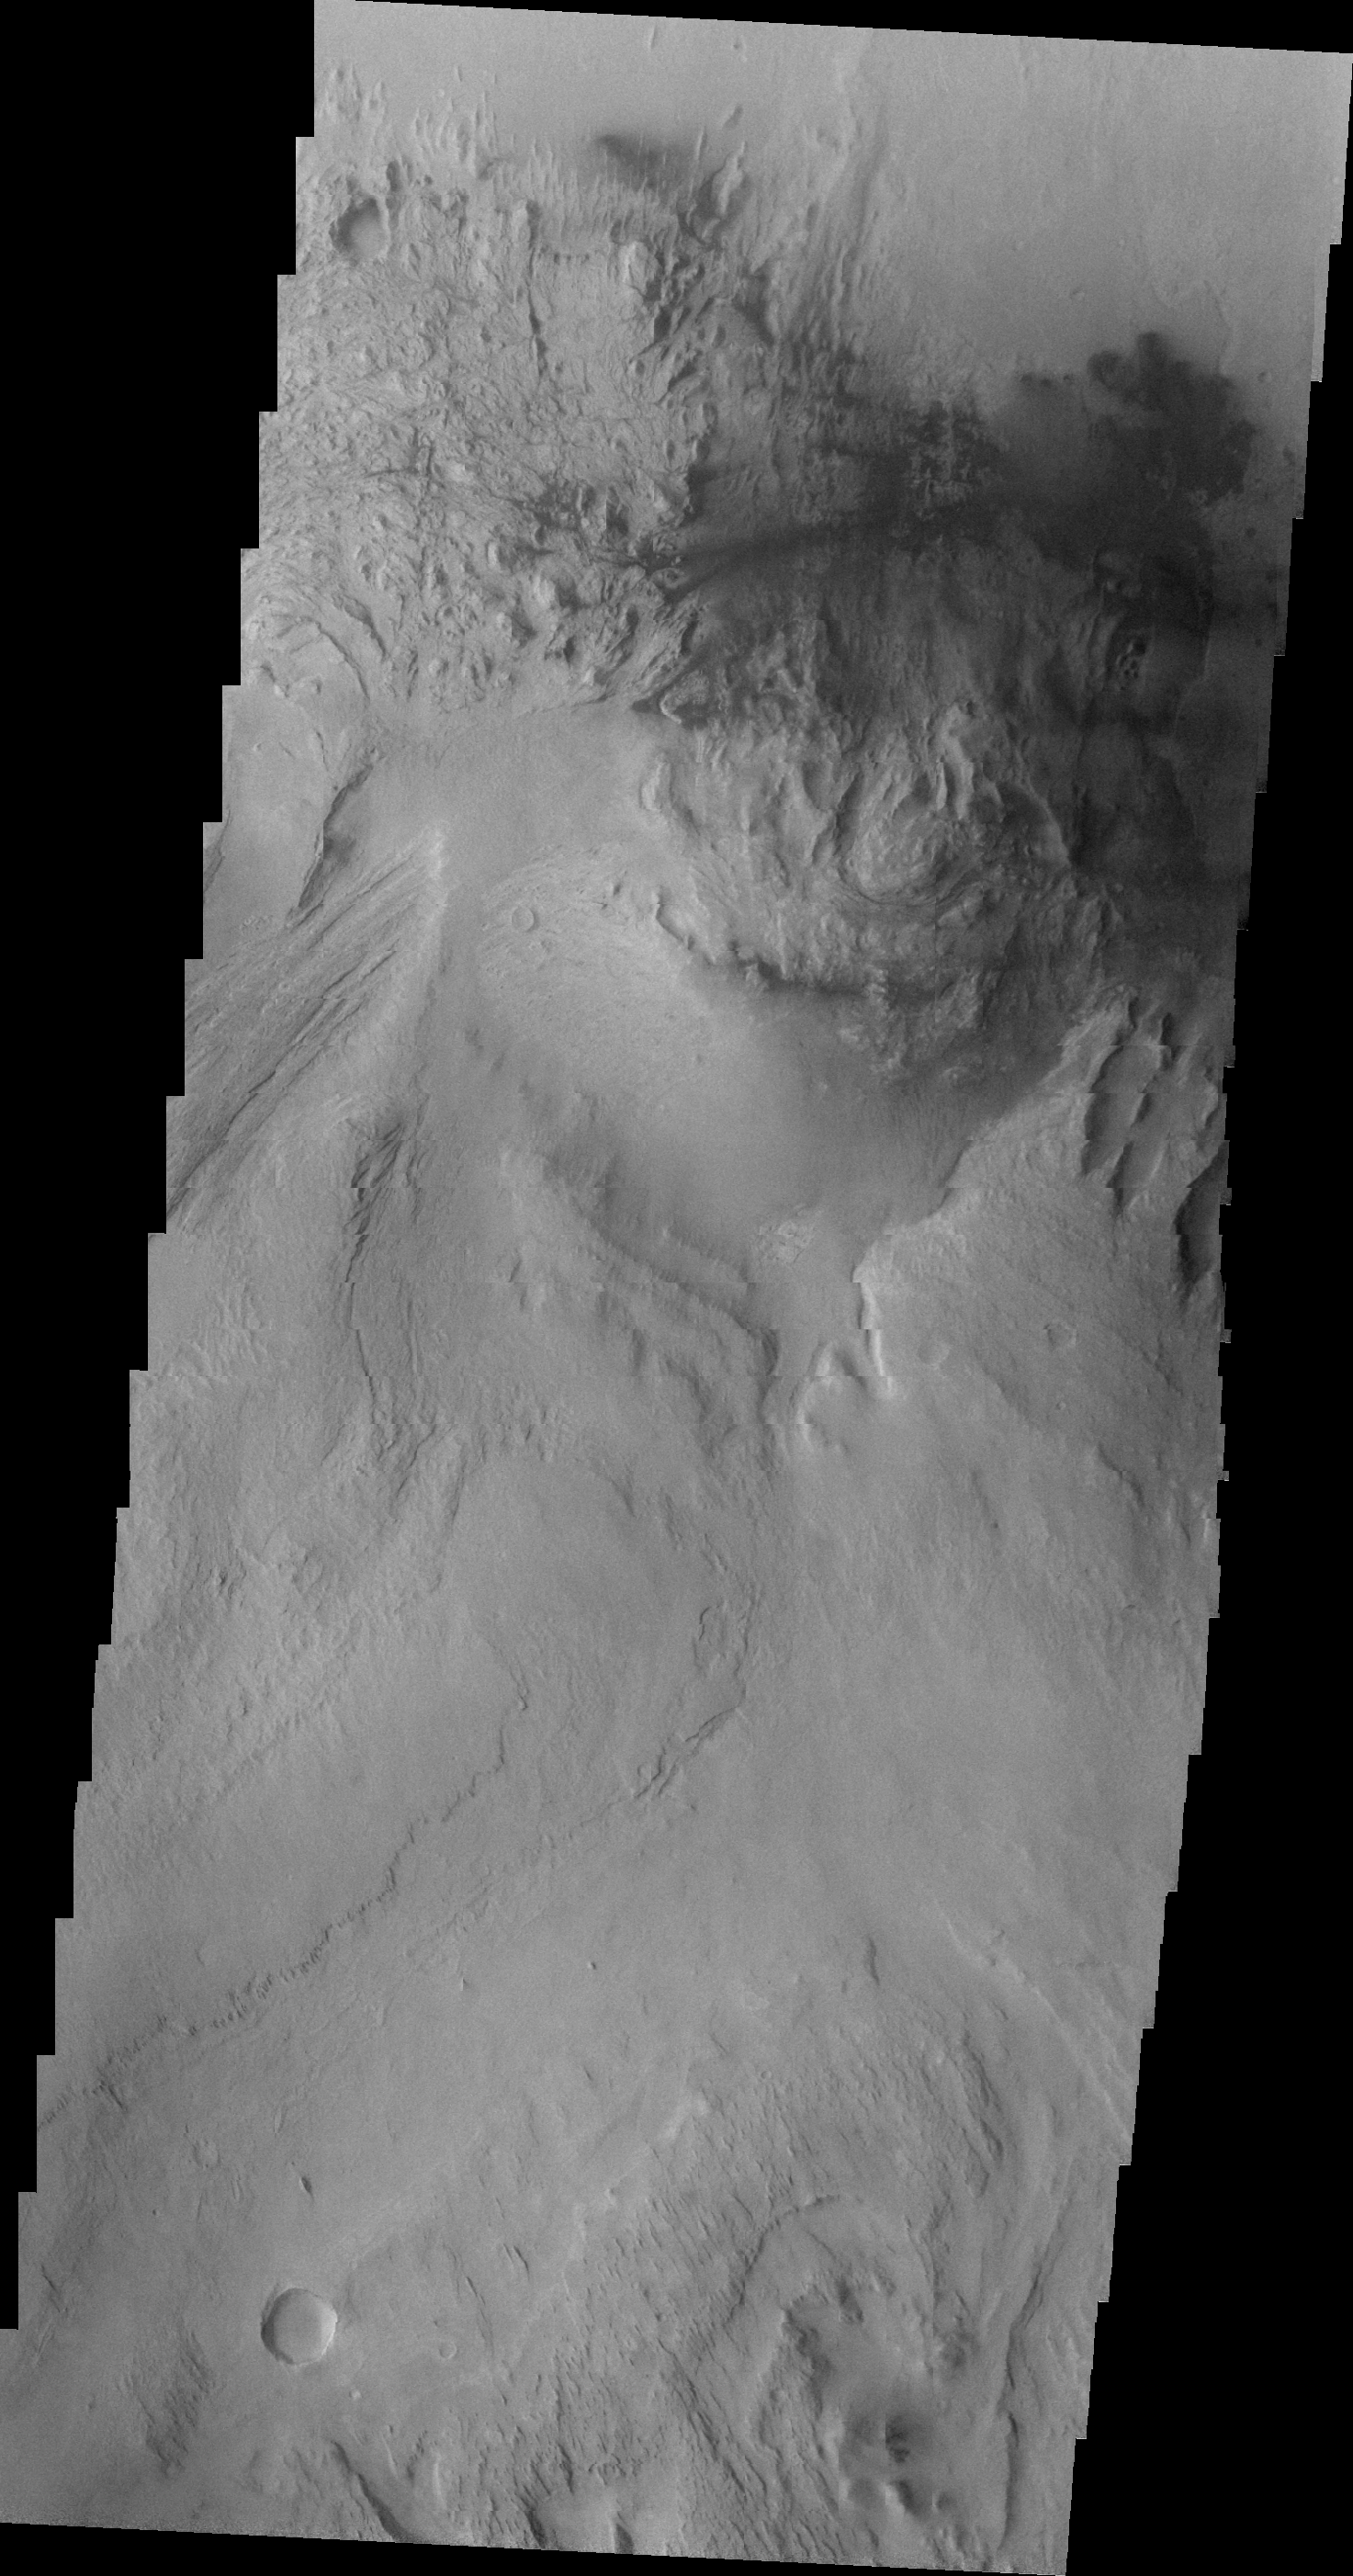

Images of Gale #12

During the month of April Mars will be in conjunction relative to the Earth. This means the Sun is in the line-of-sight between Earth and Mars, and communication between the two planets is almost impossible. For conjunction, the rovers and orbiting spacecraft at Mars continue to operate, but do not send the data to Earth. This recorded data will be sent to Earth when Mars moves away from the sun and the line-of-sight between Earth and Mars is reestablished. During conjunction the THEMIS image of the day will be a visual tour of Gale Crater, the location of the newest rover Curiosity.

Continuing westward, this image shows Mt. Sharp just east of the highest peak of the deposit. The dark material near the top of the image is likely sand. This image shows the dark material on the floor as well as on Mt. Sharp.

Credit: NASA/JPL-Caltech/ASU